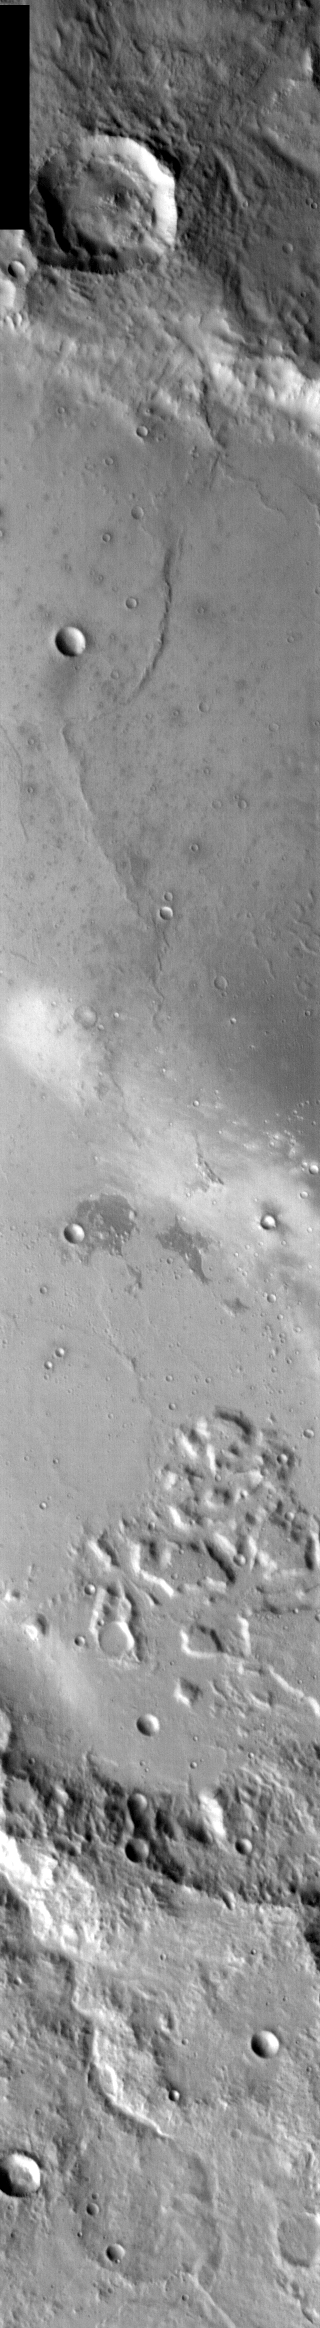

Central Gusev in Infrared

Released 16 January 2004

Long before the MER landers were named or launched, the two orbiters at Mars were asked to examine landing sites. Both the Odyssey and Mars Global Surveyor spacecraft have been collecting landing site data for the past two years. The MGS and ODY data were used as part of the decision making process in the final selection of the two landing sites. The types of data collected by the two orbiters included not only images of the surface but also thermal data about the surface composition, atmospheric data about the climate at each location, and the tracking of major dust storms in the region prior to landing. The presence of, and data collected by, the MGS and ODY orbiters have proven invaluable in MER mission planning.

This image, captured just last September 26, shows the central part of Gusev Crater, including Spirit’s landing site in the white streak caused by dust devils.

Image information: IR instrument. Latitude -14.9, Longitude 175.4 East (184.6 West). 100 meter/pixel resolution.

Note: this THEMIS visual image has not been radiometrically nor geometrically calibrated for this preliminary release. An empirical correction has been performed to remove instrumental effects. A linear shift has been applied in the cross-track and down-track direction to approximate spacecraft and planetary motion. Fully calibrated and geometrically projected images will be released through the Planetary Data System in accordance with Project policies at a later time.

NASA’s Jet Propulsion Laboratory manages the 2001 Mars Odyssey mission for NASA’s Office of Space Science, Washington, D.C. The Thermal Emission Imaging System (THEMIS) was developed by Arizona State University, Tempe, in collaboration with Raytheon Santa Barbara Remote Sensing. The THEMIS investigation is led by Dr. Philip Christensen at Arizona State University. Lockheed Martin Astronautics, Denver, is the prime contractor for the Odyssey project, and developed and built the orbiter. Mission operations are conducted jointly from Lockheed Martin and from JPL, a division of the California Institute of Technology in Pasadena.

Credit: NASA/JPL/Arizona State University